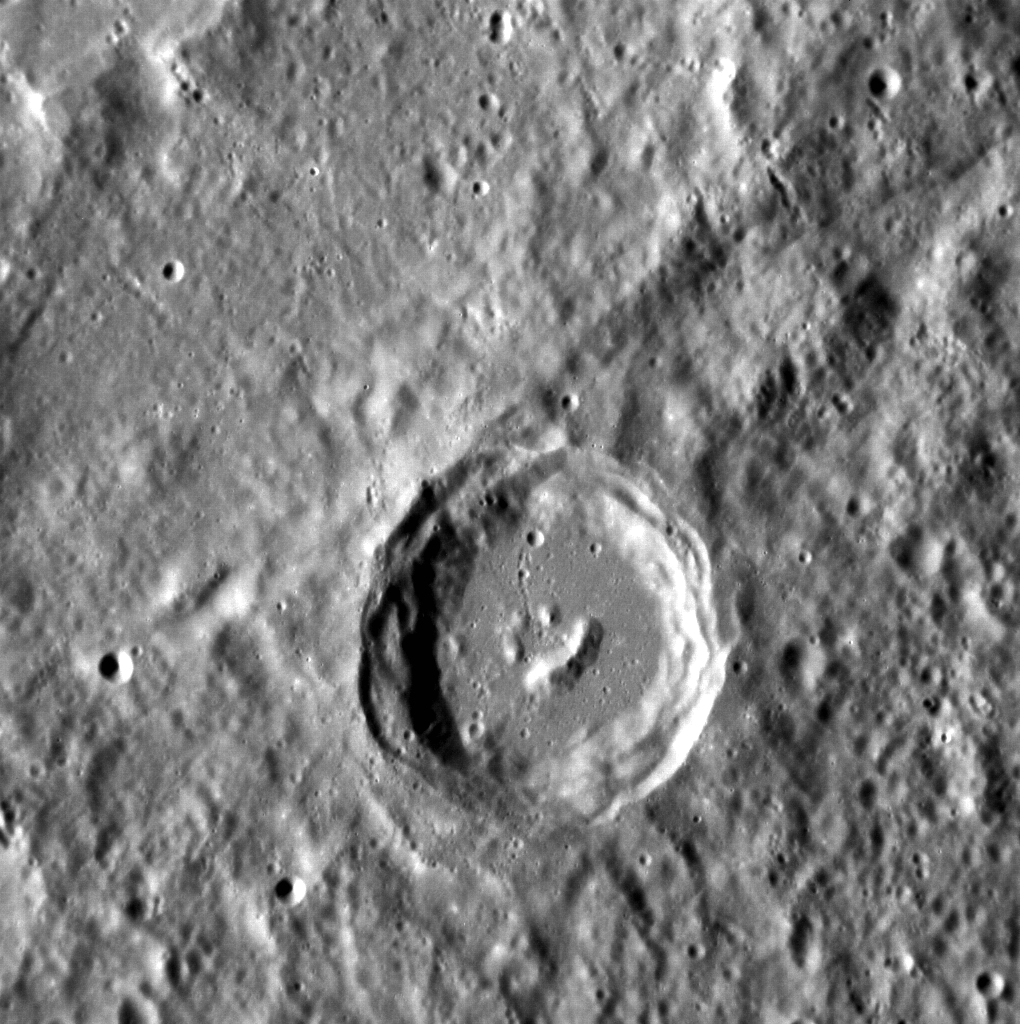

Happy Little Crater on Mercury

It looks like even the craters on Mercury have heard of Bob Ross! The central peaks of this complex crater have formed in such a way that it resembles a smiling face. This image is oriented so north is toward the bottom. This image was acquired as a high-resolution targeted observation. Targeted observations are images of a small area on Mercury's surface at resolutions much higher than the 200-meter/pixel morphology base map. It is not possible to cover all of Mercury's surface at this high resolution, but typically several areas of high scientific interest are imaged in this mode each week. The MESSENGER spacecraft is the first ever to orbit the planet Mercury, and the spacecraft's seven scientific instruments and radio science investigation are unraveling the history and evolution of the Solar System's innermost planet. Visit the Why Mercury? section of this website to learn more about the key science questions that the MESSENGER mission is addressing. During the one-year primary mission, MESSENGER acquired 88,746 images and extensive other data sets. MESSENGER is now in a yearlong extended mission, during which plans call for the acquisition of more than 80,000 additional images to support MESSENGER's science goals.

Credit: NASA/Johns Hopkins University Applied Physics Laboratory/Carnegie Institution of Washington